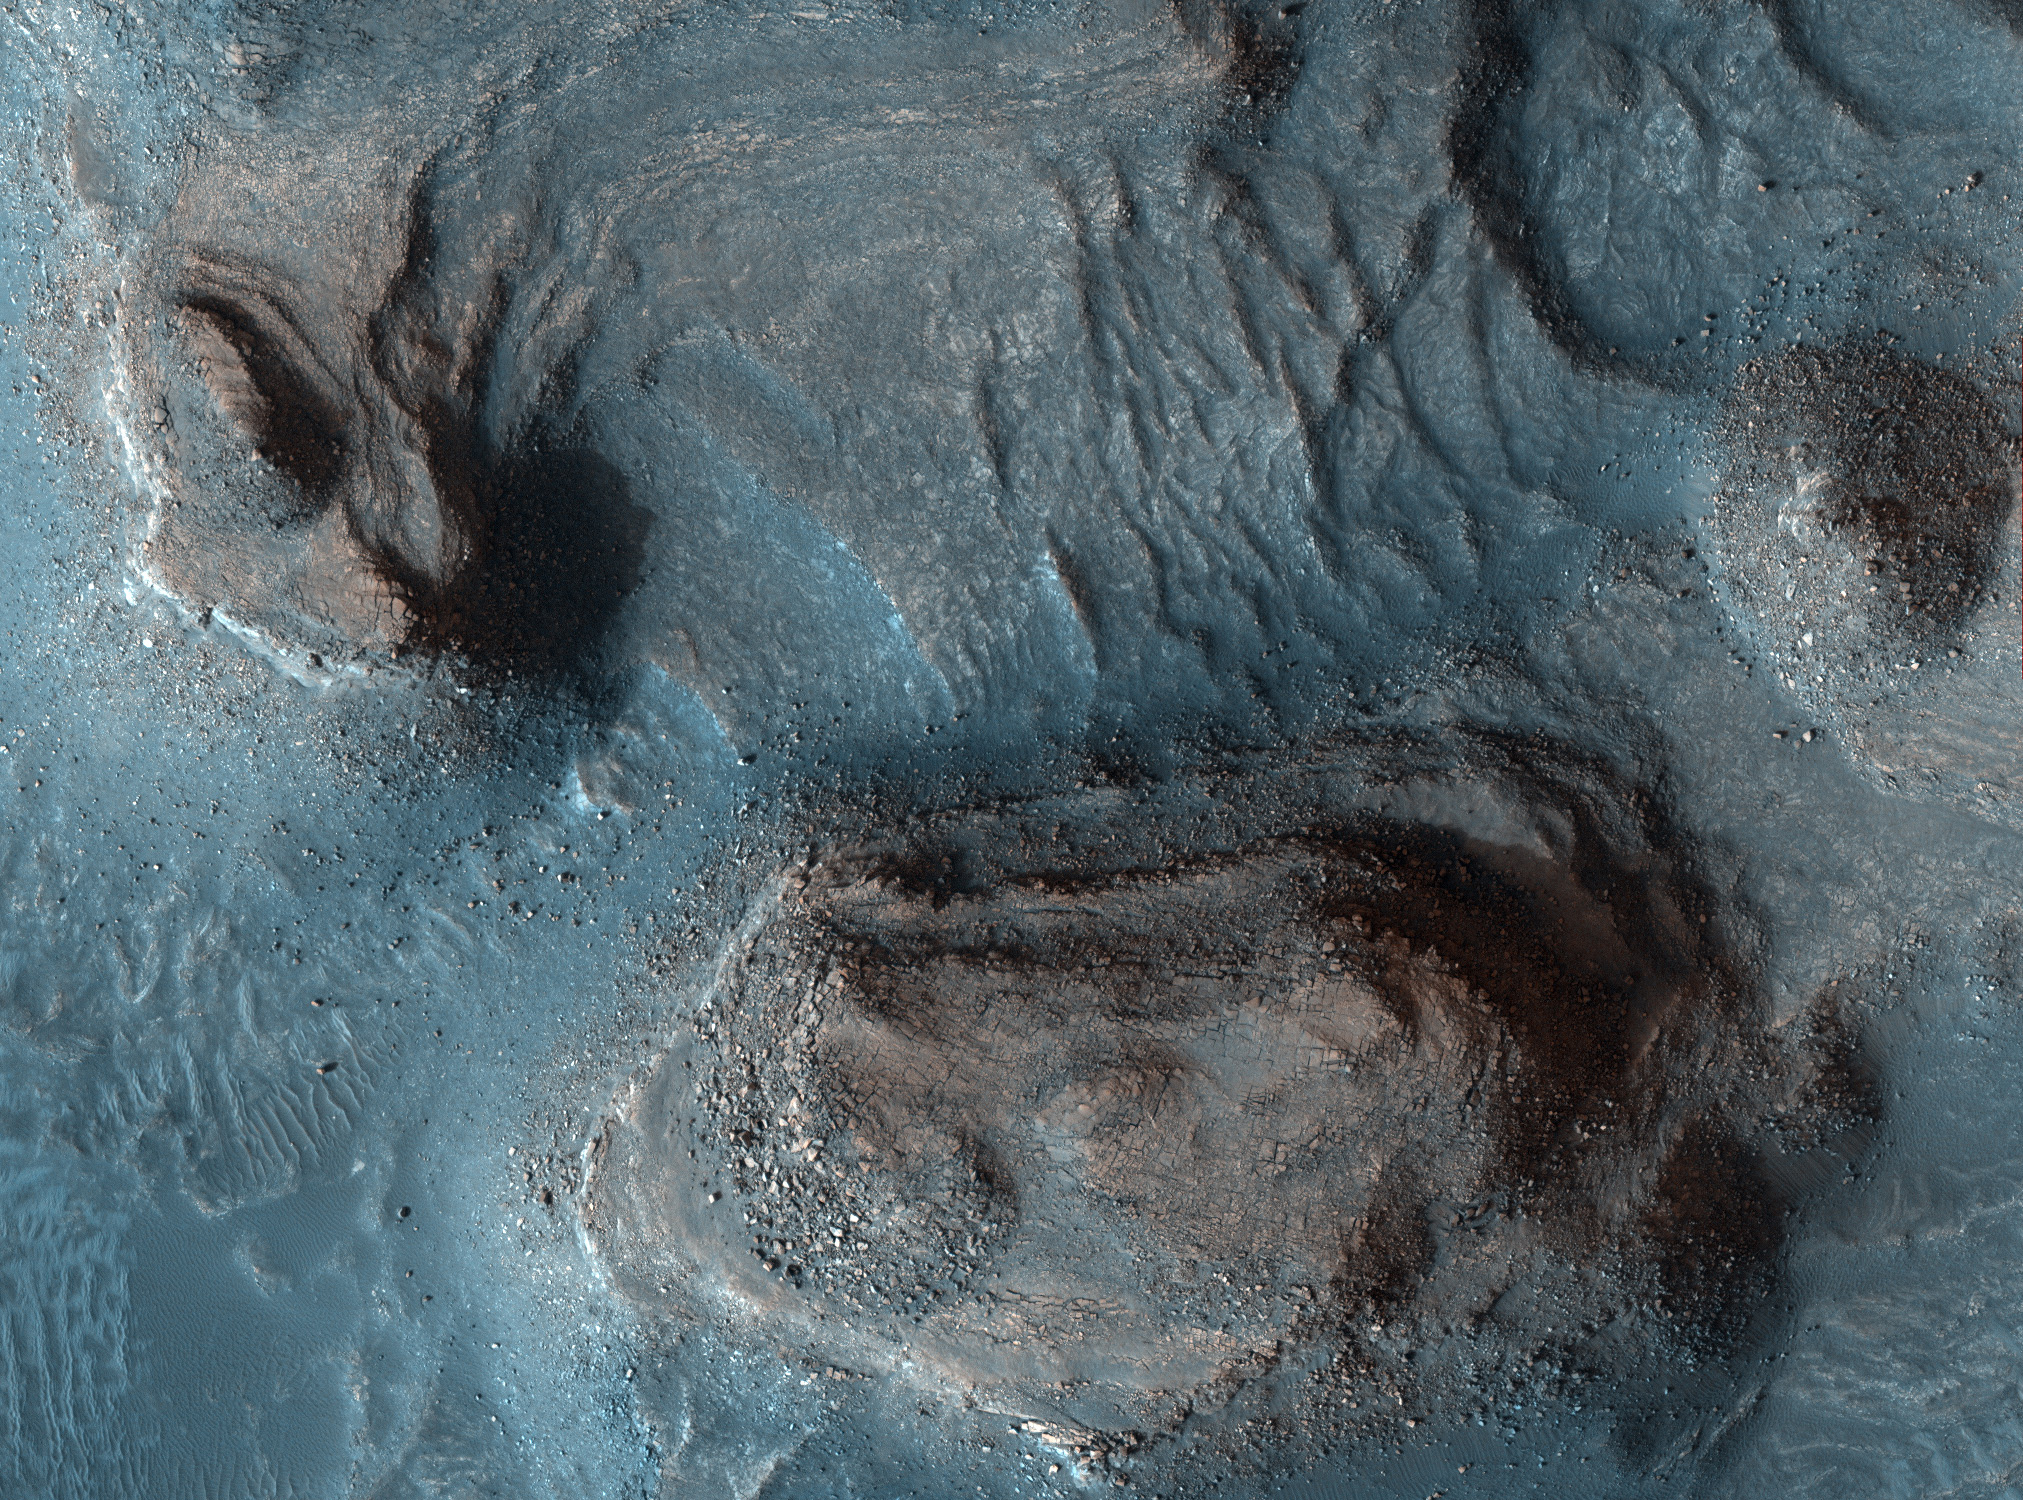

Rocky Mesas of Nilosyrtis Mensae Region, in Color

Mesas in the Nilosyrtis Mensae region of Mars appear in enhanced color in this image from the High Resolution Imaging Science Experiment (HiRISE) camera on NASA’s Mars Reconnaissance Orbiter. The image was taken on April 5, 2007, as part of a campaign to examine more than two dozen candidate landing sites for the NASA Mars Science Laboratory rover, which is scheduled for launch in 2009.

This image shows a region of science interest to which the Mars Science Laboratory rover might drive. It would need to first land in a nearby area that is flatter and less rocky. Clay minerals have been detected in this region by imaging spectrometers on the European Space Agency’s Mars Express orbiter and on the Mars Reconnaissance Orbiter. These minerals are of great interest in the search for evidence of life on ancient Mars. Someday the capability may exist for precision landing and hazard avoidance, so a rover could be set down right next to such rugged outcrops of interest for study and perhaps for collection of rock samples for return to Earth.

The area covered by this image is about one kilometer (six-tenths of a mile) across, at 29.3 degrees north latitude, 73.3 degrees east longitude. North is up. The view is a composite of exposures that HiRISE took in the infrared, red and blue portions of the spectrum. Color is enhanced, a technique useful for analyzing landscapes.

This is a portion of the full-frame color image catalogued as PSP_003231_2095 in the HiRISE collection. It was taken at a local Mars time of 3:28 p.m. The scene is illuminated from the west with a solar incidence angle of 66 degrees, thus the sun was about 24 degrees above the horizon. The season on Mars was northern autumn.

Credit: NASA/JPL-Caltech/Univ. of Arizona